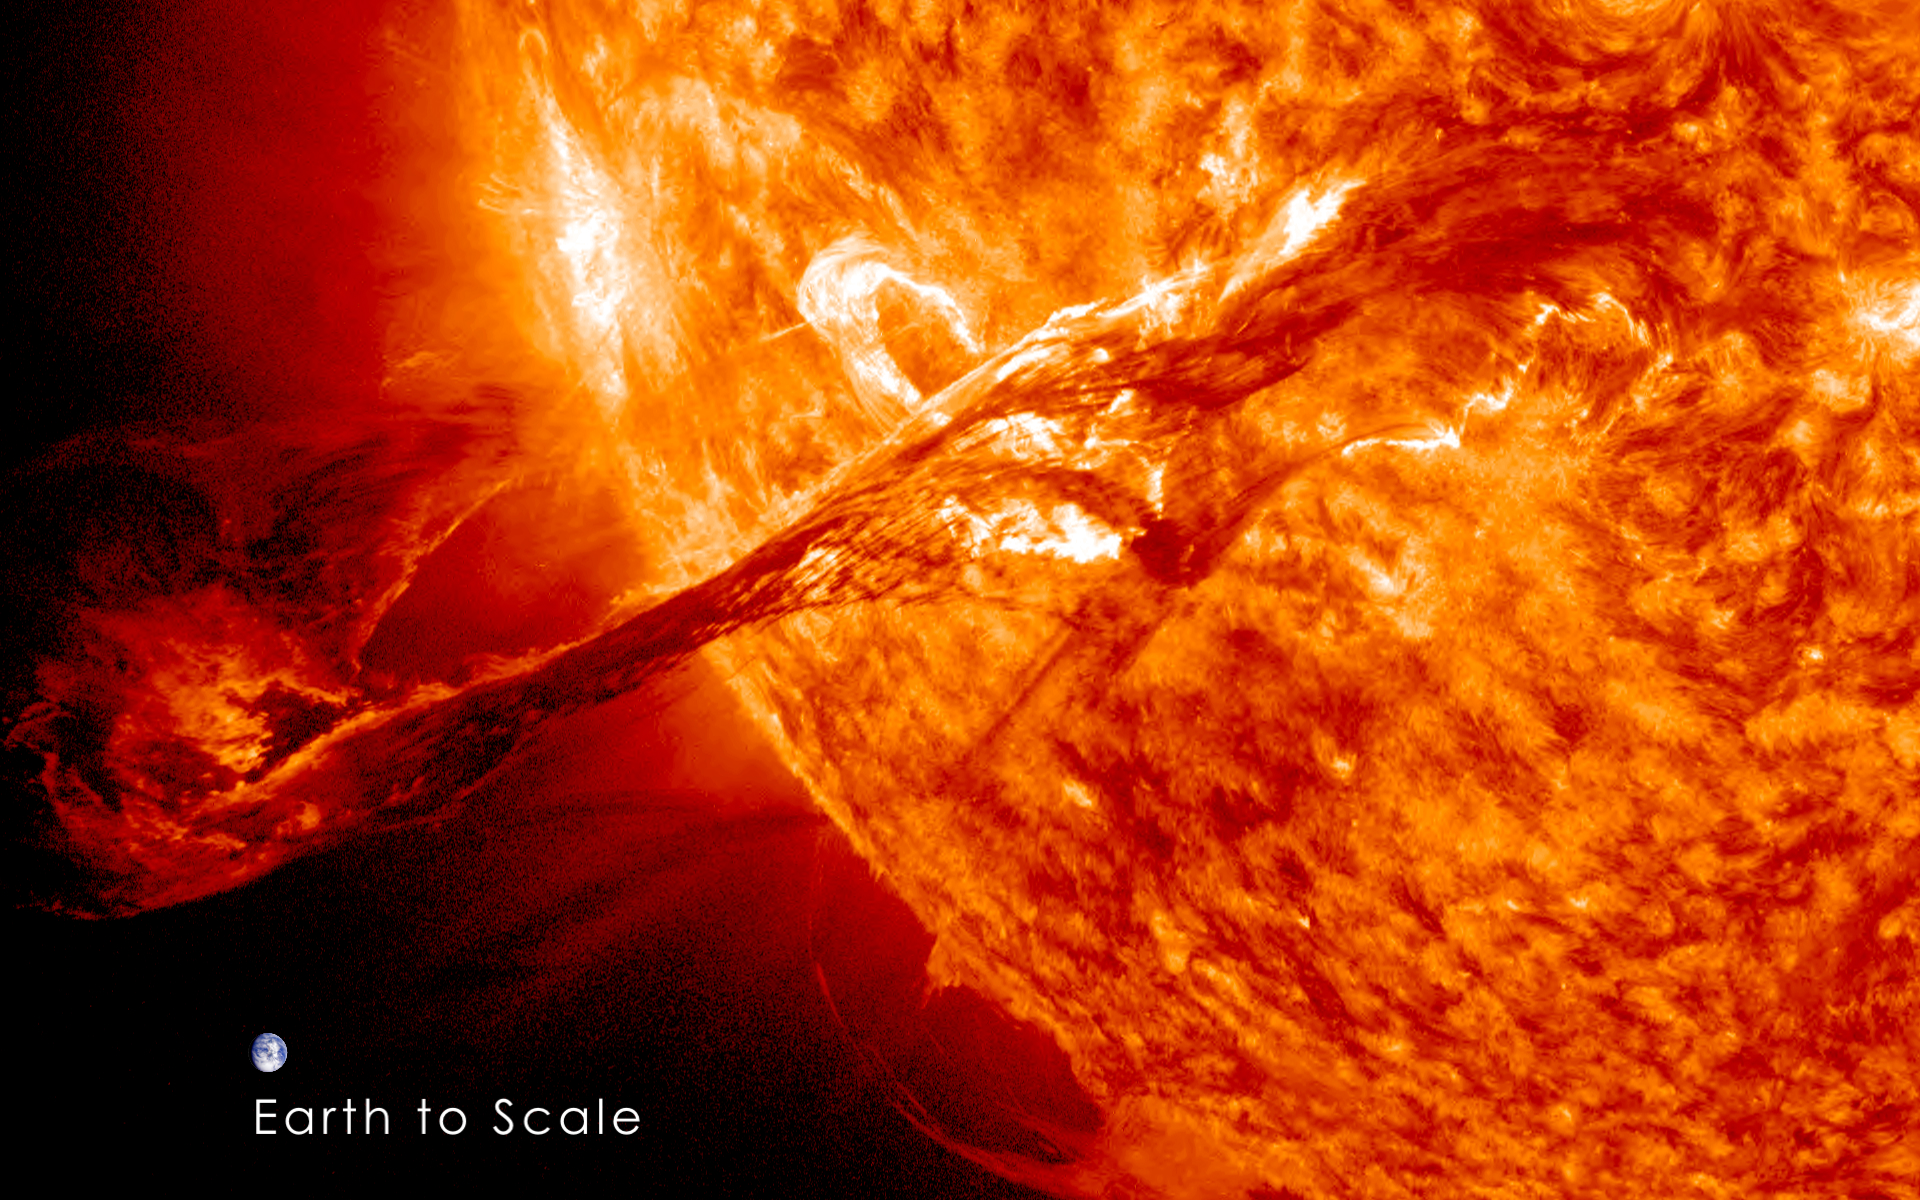

Magnificent CME Erupts on the Sun with Earth to Scale

On August 31, 2012 a long filament of solar material that had been hovering in the sun's atmosphere, the corona, erupted out into space at 4:36 p.m. EDT. The coronal mass ejection, or CME, traveled at over 900 miles per second. The CME did not travel directly toward Earth, but did connect with Earth's magnetic environment, or magnetosphere, causing aurora to appear on the night of Monday, September 3. The image above includes an image of Earth to show the size of the CME compared to the size of Earth.

Credit: NASA/GSFC/SDO